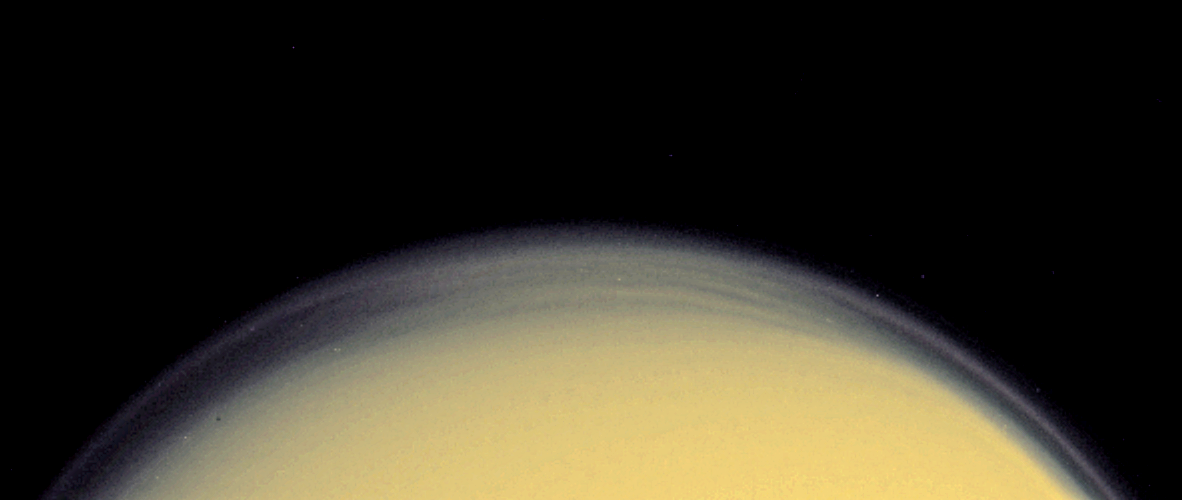

High Haze in Color (Close-up)

A global detached haze layer and discrete cloud-like features high above Titan’s northern terminator (day-night transition) are visible in this close-up image acquired on October 24, 2004, as the Cassini spacecraft neared its first close encounter with Titan. This image is a colorized version of an ultraviolet image released on October 25, 2004 (PIA06120). The haze has been given colors that are close to what the natural colors are believed to be. The view was also sharpened to enhance the structure in the discrete features.

The image was acquired at a distance of about 1 million kilometers (621,371 miles) in a near ultraviolet filter that is sensitive to scattering by small particles. The Sun preferentially illuminates the southern hemisphere at this time; the north polar region is in darkness. The well-known global detached haze layer, hundreds of kilometers above Titan’s surface, is produced by photochemical reactions and is visible as a thin ring of bright material around the entire planet. At the northern high-latitude edge of the image, additional striations are visible, caused by particulates that are high enough to be illuminated by the Sun even though the surface directly below is in darkness. These striations may simply be caused by a wave propagating through the detached haze, or they may be evidence of additional regional haze or cloud layers not present at other latitudes.

The Cassini-Huygens mission is a cooperative project of NASA, the European Space Agency and the Italian Space Agency. The Jet Propulsion Laboratory, a division of the California Institute of Technology in Pasadena, manages the Cassini-Huygens mission for NASA’s Office of Space Science, Washington, D.C. The Cassini orbiter and its two onboard cameras, were designed, developed and assembled at JPL. The imaging team is based at the Space Science Institute, Boulder, Colo.

Credit: NASA/JPL/Space Science Institute